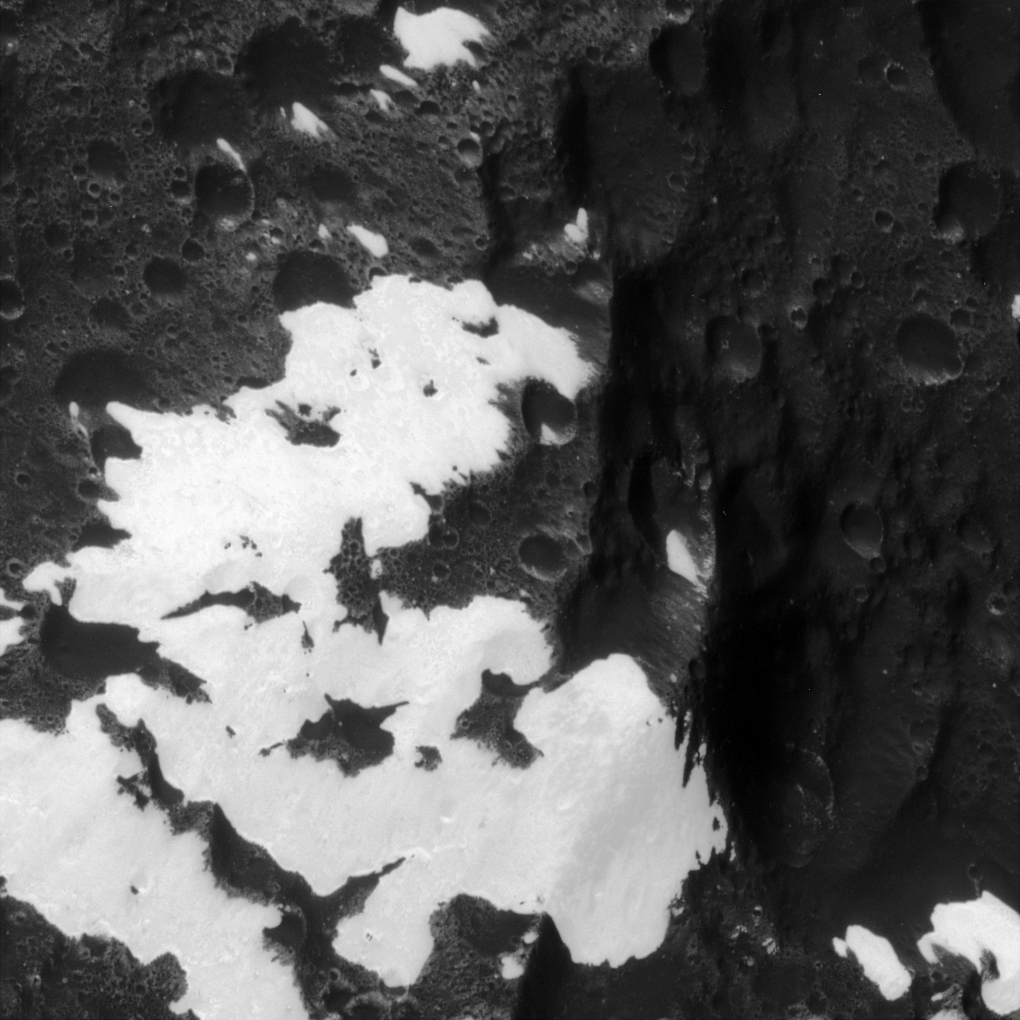

The “Voyager” Mountains

Cassini zooms in, for the first time, on the patchy, bright and dark mountains originally identified in images from the NASA Voyager spacecraft taken more than 25 years earlier. The image was acquired during Cassini’s only close flyby of Iapetus, a two-toned moon of Saturn.

The terrain seen here is located on the equator of Iapetus at approximately 199 degrees west longitude, in the transition region between the moon’s bright and dark hemispheres. North is up.

The image was taken on Sept. 10, 2007, with the Cassini spacecraft narrow-angle camera at a distance of approximately 9,240 kilometers (5,740 miles) from Iapetus. Image scale is 55 meters (180 feet) per pixel.

The Cassini-Huygens mission is a cooperative project of NASA, the European Space Agency and the Italian Space Agency. The Jet Propulsion Laboratory, a division of the California Institute of Technology in Pasadena, manages the mission for NASA’s Science Mission Directorate, Washington, D.C. The Cassini orbiter and its two onboard cameras were designed, developed and assembled at JPL. The imaging operations center is based at the Space Science Institute in Boulder, Colo.

Credit: NASA/JPL/Space Science Institute